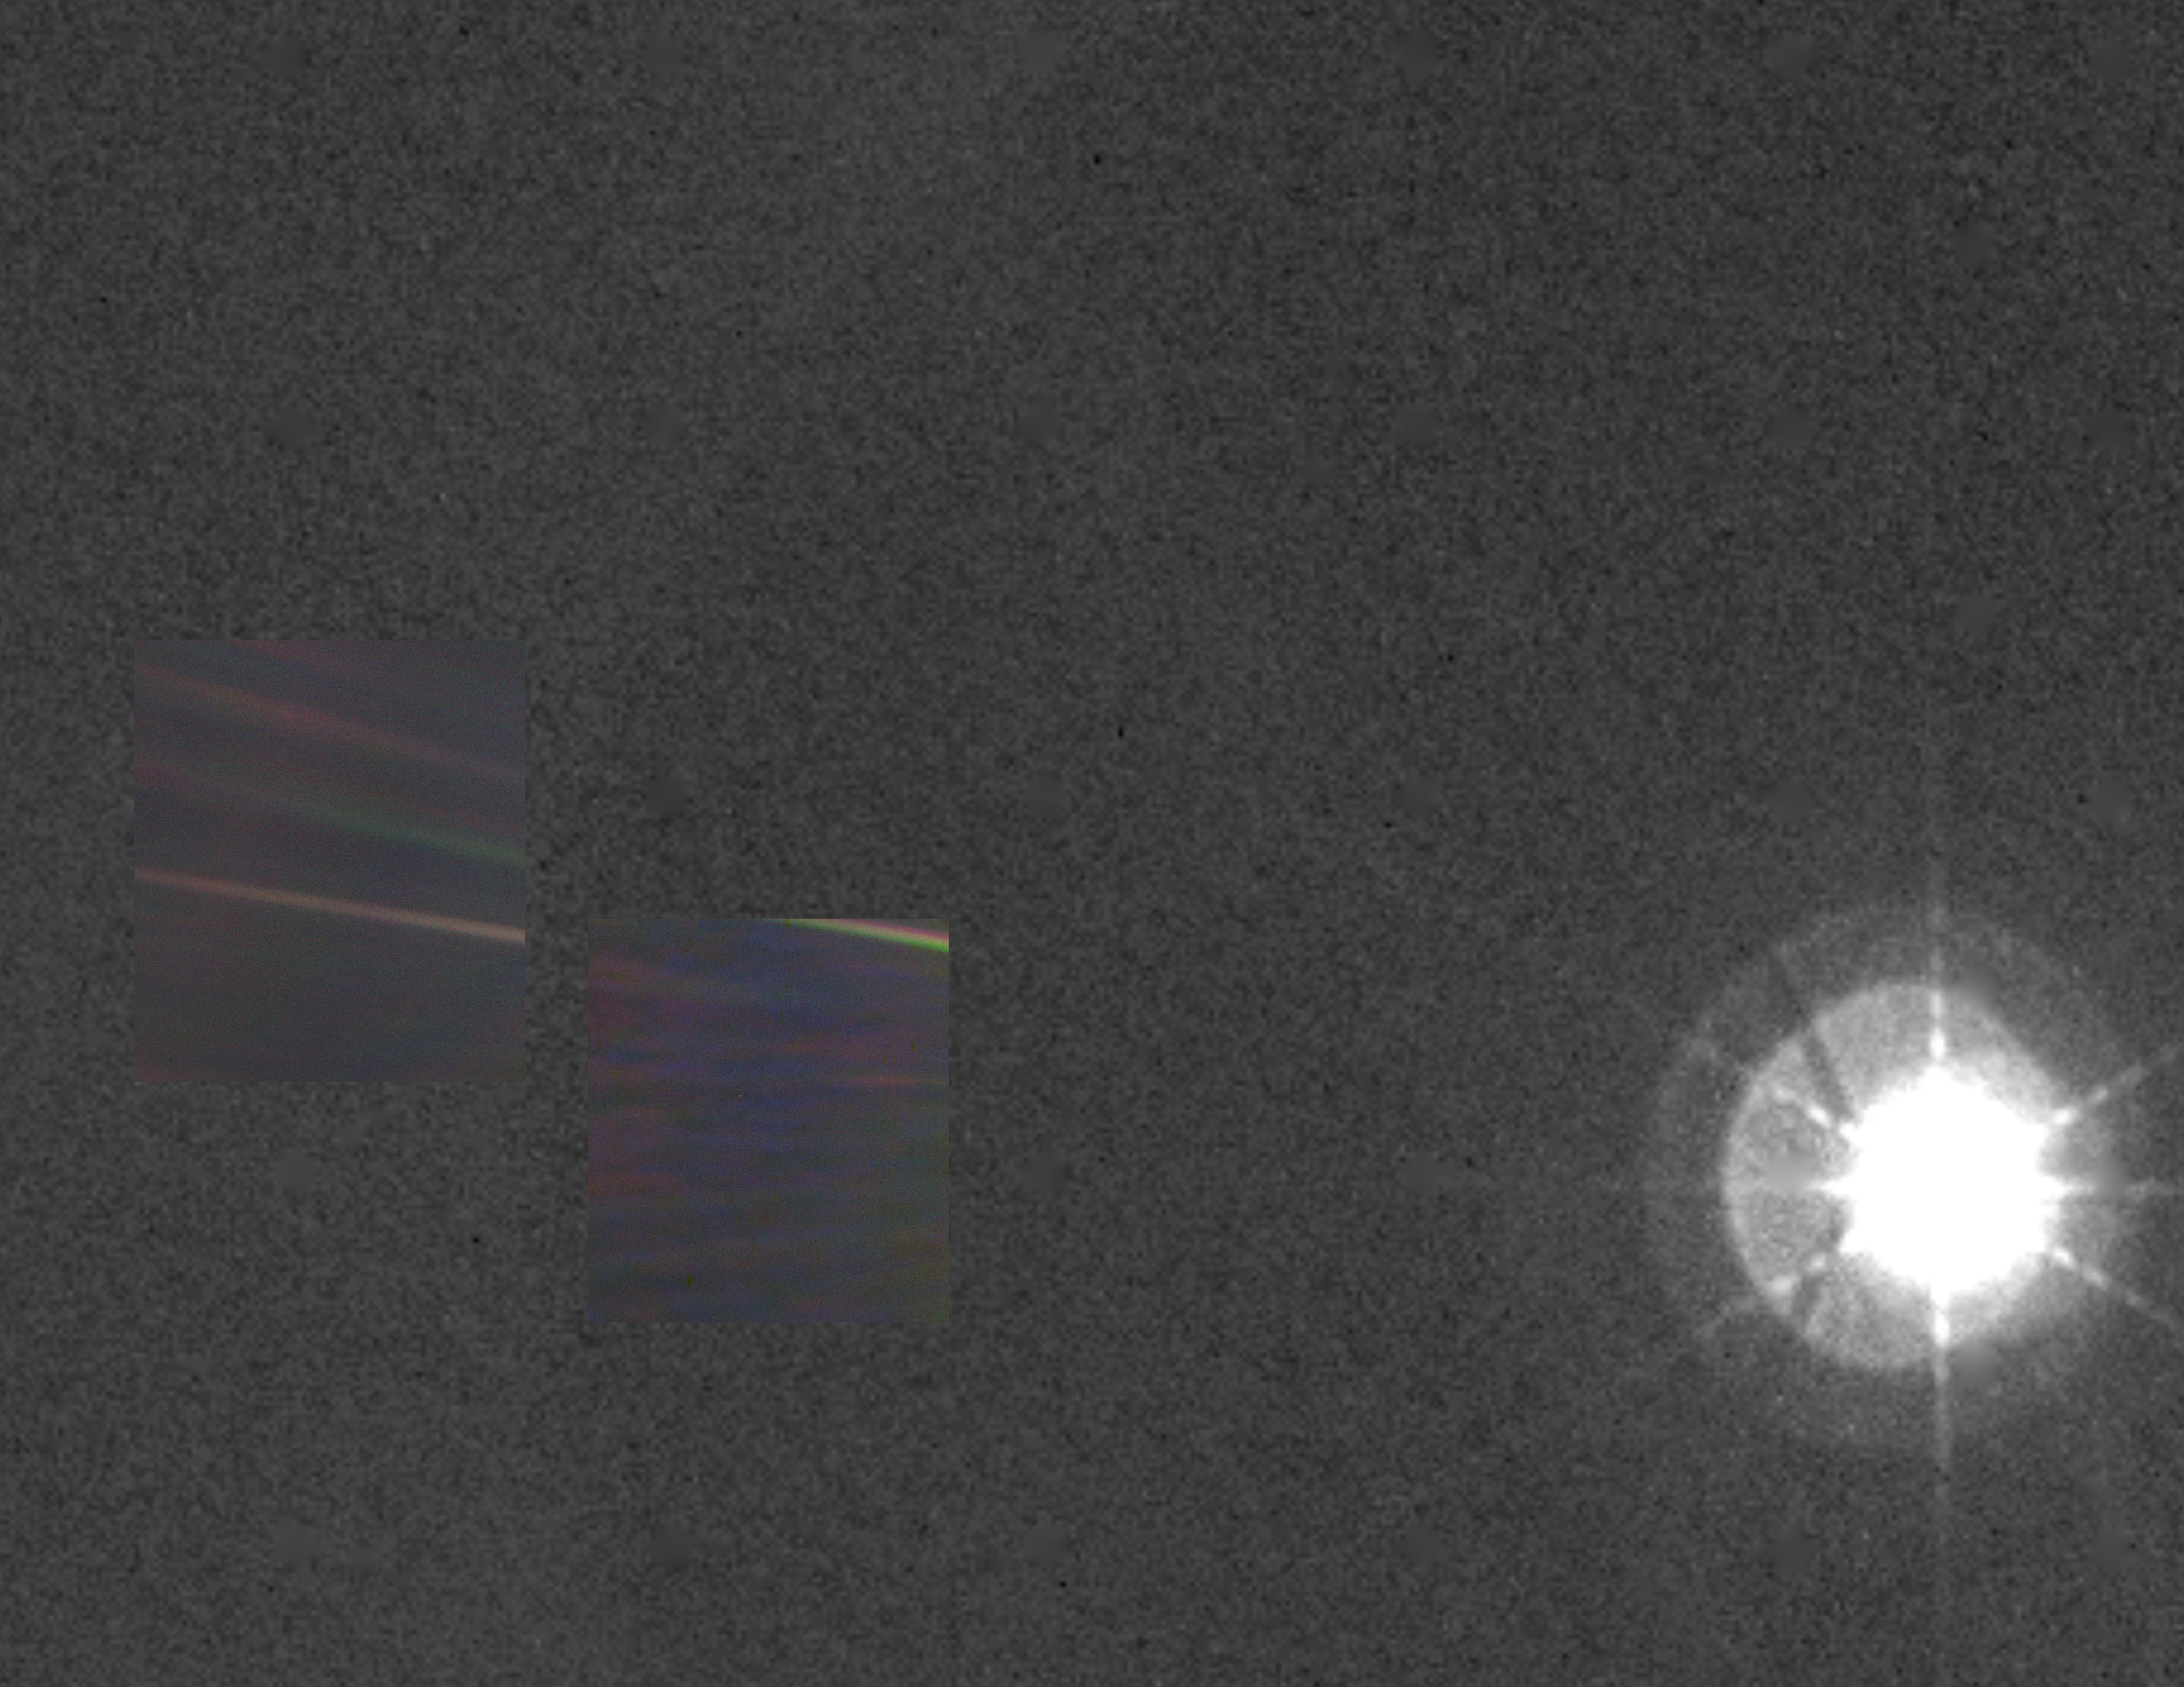

Solar System Portrait – View of the Sun, Earth and Venus

This color image of the sun, Earth and Venus was taken by the Voyager 1 spacecraft Feb. 14, 1990, when it was approximately 32 degrees above the plane of the ecliptic and at a slant-range distance of approximately 4 billion miles. It is the first — and may be the only — time that we will ever see our solar system from such a vantage point. The image is a portion of a wide-angle image containing the sun and the region of space where the Earth and Venus were at the time with two narrow-angle pictures centered on each planet. The wide-angle was taken with the camera’s darkest filter (a methane absorption band), and the shortest possible exposure (5 thousandths of a second) to avoid saturating the camera’s vidicon tube with scattered sunlight. The sun is not large in the sky as seen from Voyager’s perspective at the edge of the solar system but is still eight million times brighter than the brightest star in Earth’s sky, Sirius. The image of the sun you see is far larger than the actual dimension of the solar disk. The result of the brightness is a bright burned out image with multiple reflections from the optics in the camera. The “rays” around the sun are a diffraction pattern of the calibration lamp which is mounted in front of the wide angle lens. The two narrow-angle frames containing the images of the Earth and Venus have been digitally mosaiced into the wide-angle image at the appropriate scale. These images were taken through three color filters and recombined to produce a color image. The violet, green and blue filters were used; exposure times were, for the Earth image, 0.72, 0.48 and 0.72 seconds, and for the Venus frame, 0.36, 0.24 and 0.36, respectively. Although the planetary pictures were taken with the narrow-angle camera (1500 mm focal length) and were not pointed directly at the sun, they show the effects of the glare from the nearby sun, in the form of long linear streaks resulting from the scattering of sunlight off parts of the camera and its sun shade. From Voyager’s great distance both Earth and Venus are mere points of light, less than the size of a picture element even in the narrow-angle camera. Earth was a crescent only 0.12 pixel in size. Coincidentally, Earth lies right in the center of one of the scattered light rays resulting from taking the image so close to the sun. Detailed analysis also suggests that Voyager detected the moon as well, but it is too faint to be seen without special processing. Venus was only 0.11 pixel in diameter. The faint colored structure in both planetary frames results from sunlight scattered in the optics.

Credit: NASA/JPL